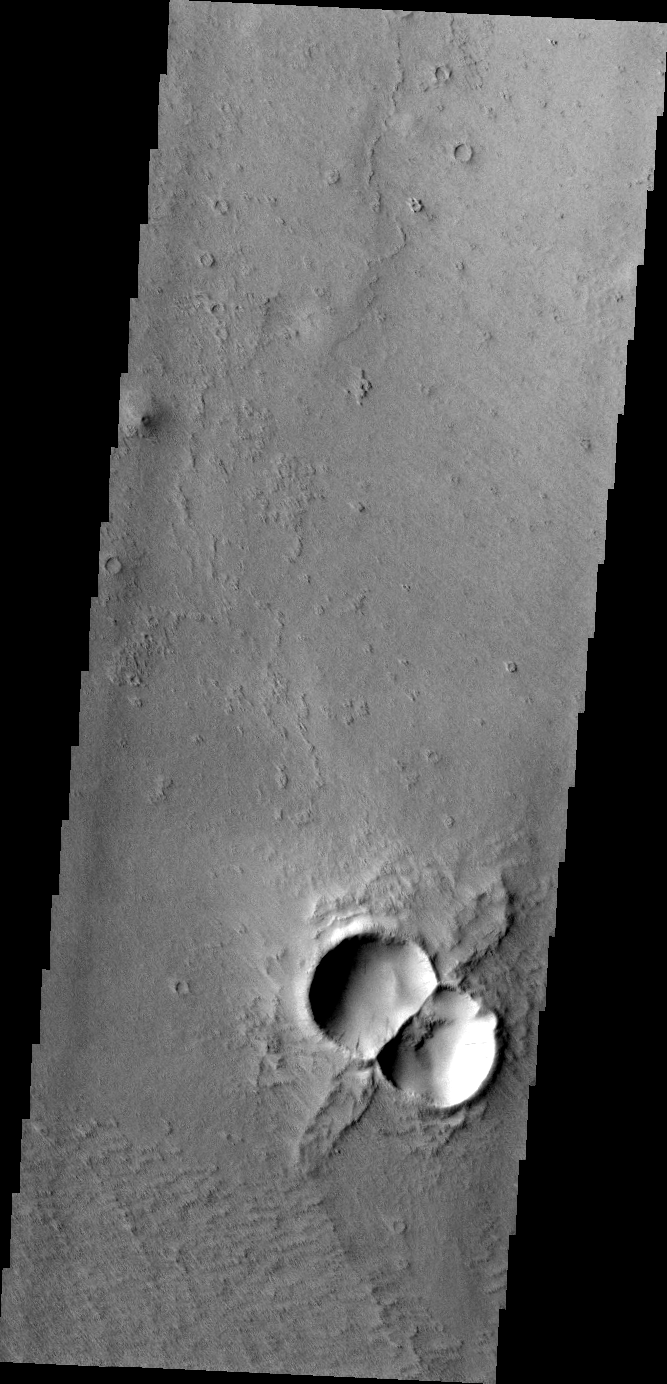

THEMIS Art #113

Do you see what I see? A large bumble bee!

Credit: NASA/JPL-Caltech/ASU